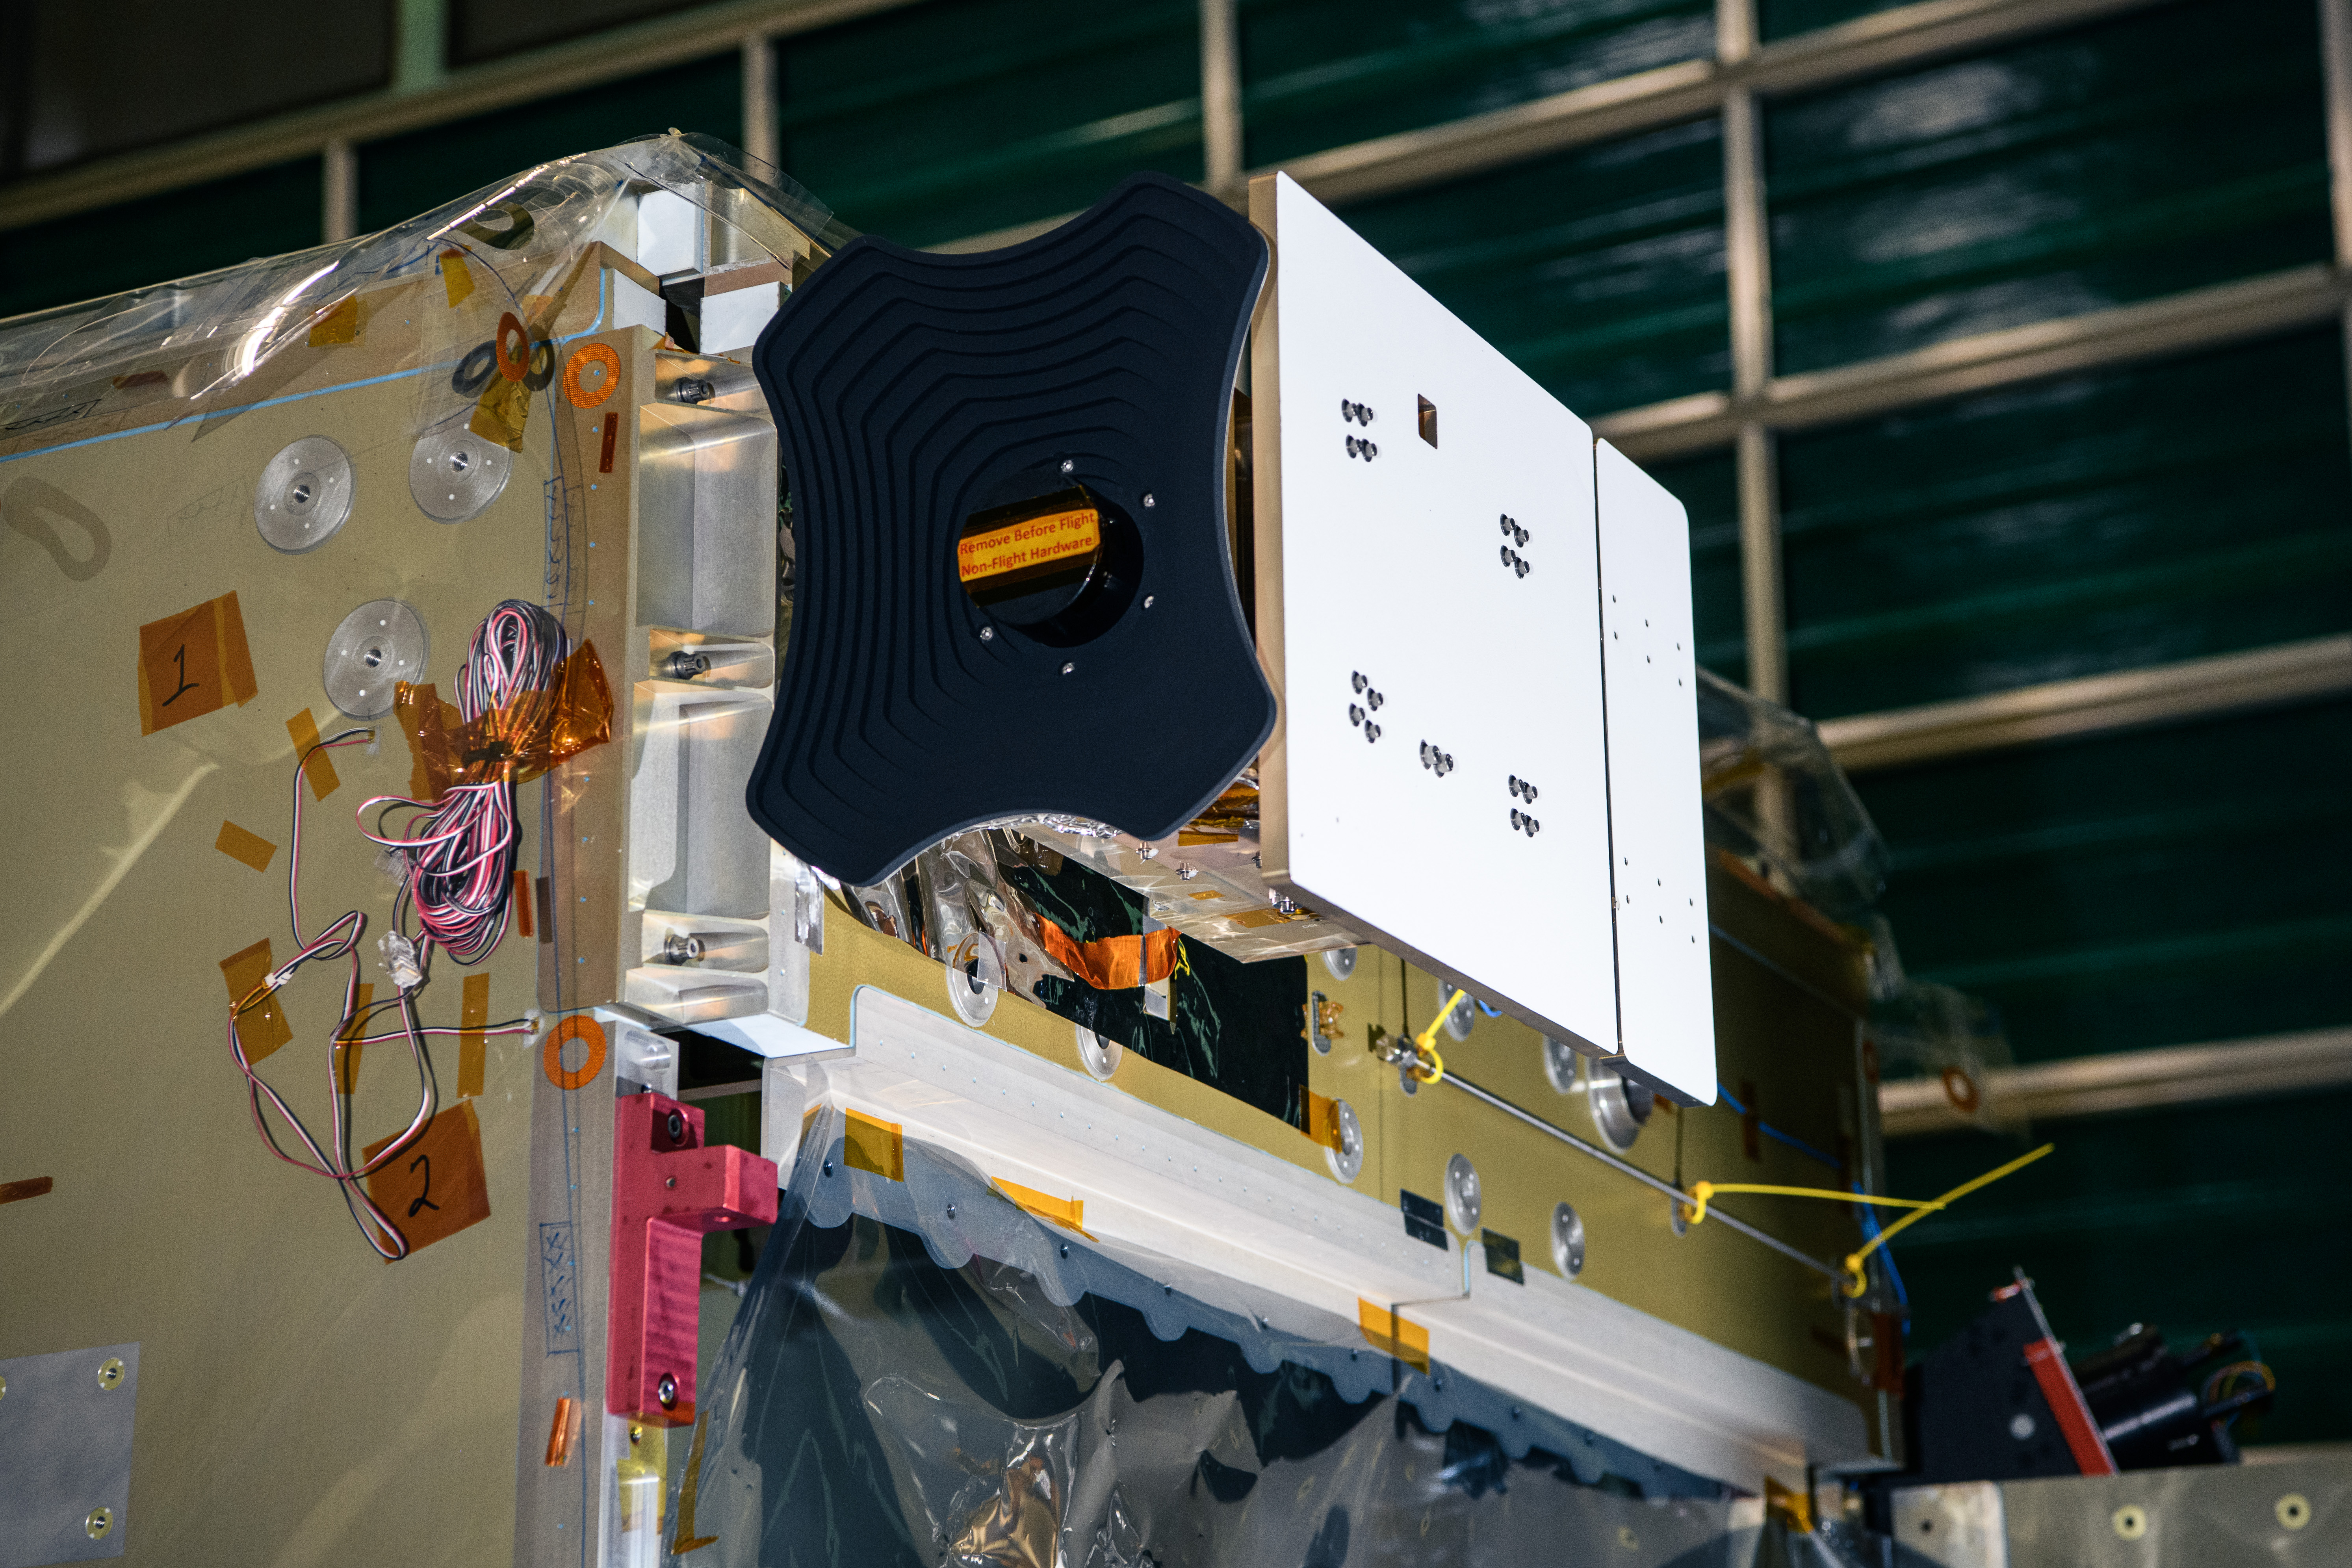

The Hyper-Angular Rainbow Polarimeter #2 (HARP2) instrument after integration to the Plankton, Aerosol, Cloud, ocean Ecosystem (PACE) spacecraft bus at NASA's Goddard Space Flight Center in Greenbelt, Maryland on October 25th, 2022. HARP2 is one of three instruments on NASA's PACE observatory, it was designed and built by UMBC's Earth and Space Institute. PACE's unprecedented spectral coverage will provide the first-ever global measurements designed to identify phytoplankton community composition. The mission will make global ocean color measurements, using the Ocean Color Instrument (OCI), to provide extended data records on ocean ecology and global biogeochemistry along with polarimetry measurements, using the Spectro-polarimeter for Planetary Exploration (SPEXone) and the Hyper Angular Research Polarimeter (HARP2) to provide extended data records on clouds and aerosols. The Earth-observing satellite mission, built at Goddard Space Flight Center in Greenbelt, MD, will continue and advance observations of global ocean color, biogeochemistry, and ecology, as well as the carbon cycle, aerosols and clouds.

Credit: NASA / Denny Henry